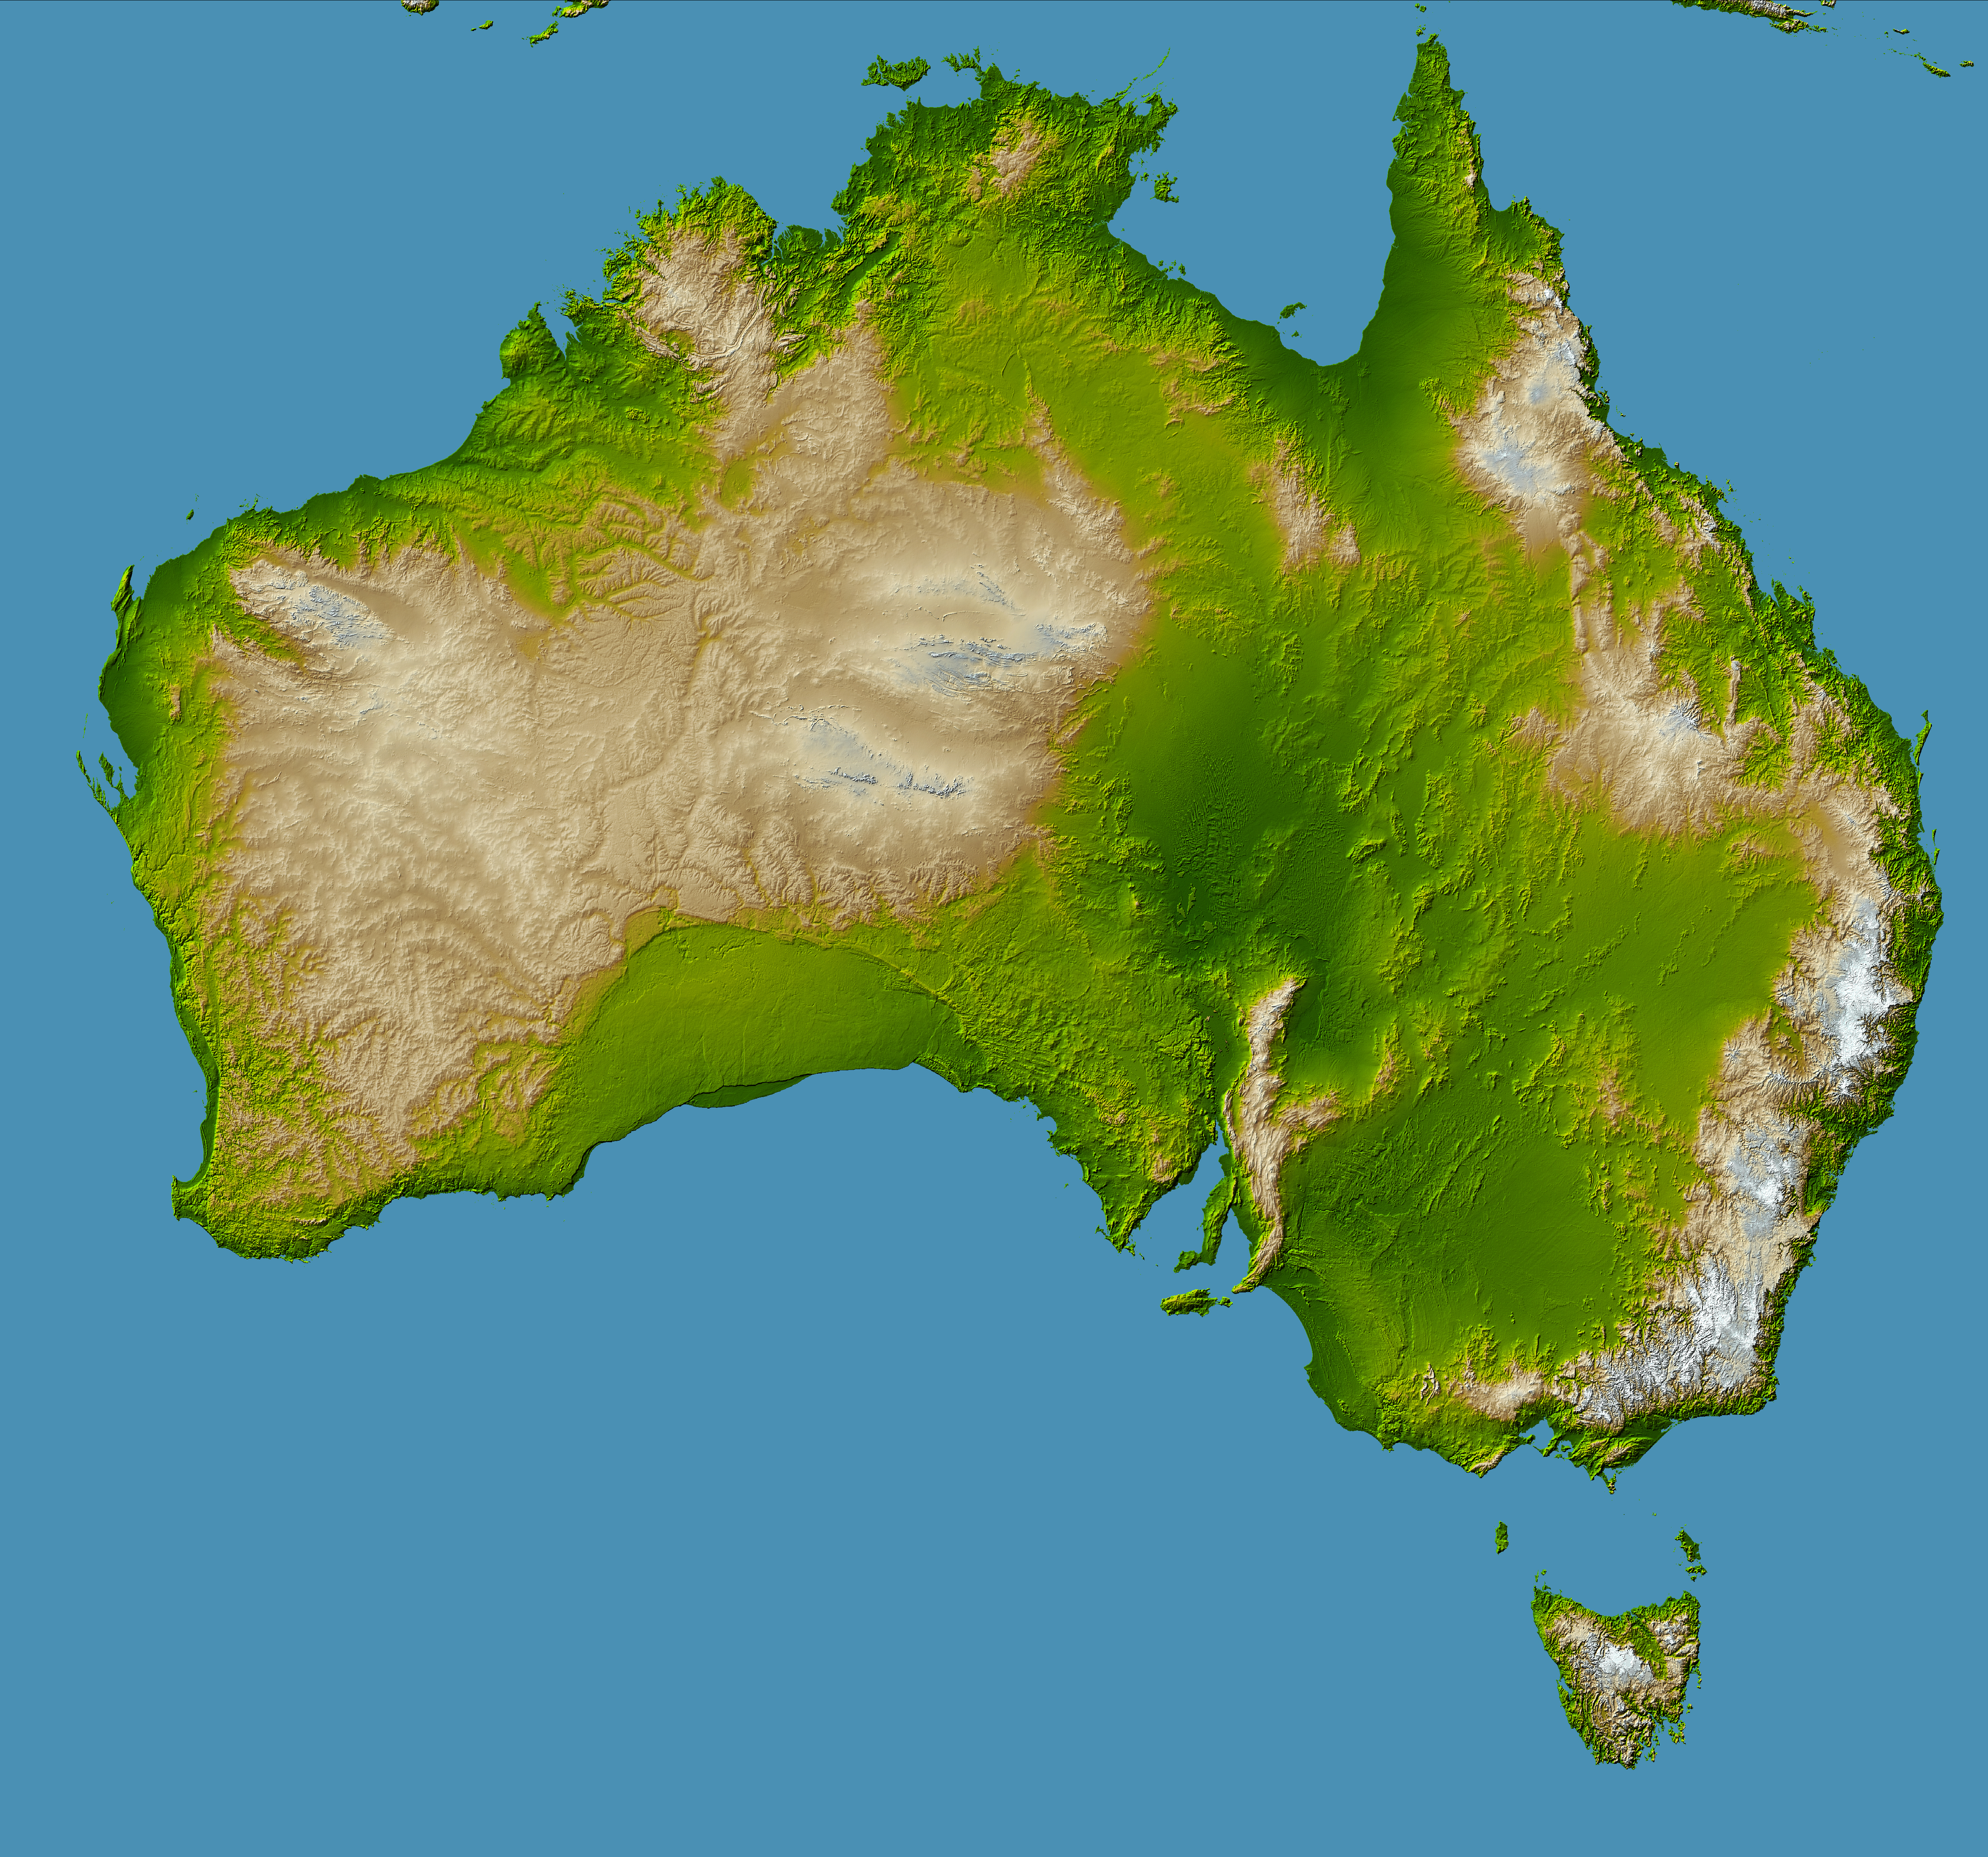

Australia, Shaded Relief and Colored Height

Australia is the world’s smallest, flattest, and (after Antarctica) driest continent, but at 7.7 million square kilometers (3.0 million square miles) it is also the sixth largest country. Its low average elevation (300 meters, or less than 1000 feet) is caused by its position near the center of a tectonic plate, where there are no volcanic or other geologic forces of the type that raise the topography of other continents. In fact Australia is the only continent without any current volcanic activity at all – the last eruption took place 1400 years ago at Mt. Gambier.

The Australian continent is also one of the oldest land masses, with some of its erosion-exposed bedrock age dated at more than 3 billion years. More than one-fifth of the land area is desert, with more than two-thirds being classified as arid or semi-arid and unsuitable for settlement. The coldest regions are in the highlands and tablelands of Tasmania and the Australian Alps at the southeastern corner of the continent, location of Australia’s highest point, Mt. Kosciusko (2228 meters, or 7310 feet.)

Prominent features of Australia include the Lake Eyre basin, the darker green region visible in the center-right. At 16 meters (52 feet) below sea level this depression is one of the largest inland drainage systems in the world, covering more than 1.3 million square kilometers (500,000 square miles). The mountain range near the east coast is called the Great Dividing Range, forming a watershed between east and west flowing rivers. Erosion has created deep valleys, gorges and waterfalls in this range where rivers tumble over escarpments on their way to the sea.

The crescent shaped uniform green region in the south, just left of center, is the Nullarbor Plain, a low-lying limestone plateau which is so flat that the Trans-Australian Railway runs through it in a straight line for more than 483 kilometers (300 miles).

Two visualization methods were combined to produce this image: shading and color coding of topographic height. The shade image was derived by computing topographic slope in the northwest-southeast direction, so that northwest slopes appear bright and southeast slopes appear dark. Color coding is directly related to topographic height, with green at the lower elevations, rising through yellow and tan, to white at the highest elevations.

Elevation data used in this image were acquired by the Shuttle Radar Topography Mission aboard the Space Shuttle Endeavour, launched on Feb. 11, 2000. SRTM used the same radar instrument that comprised the Spaceborne Imaging Radar-C/X-Band Synthetic Aperture Radar (SIR-C/X-SAR) that flew twice on the Space Shuttle Endeavour in 1994. SRTM was designed to collect 3-D measurements of the Earth’s surface. To collect the 3-D data, engineers added a 60-meter (approximately 200-foot) mast, installed additional C-band and X-band antennas, and improved tracking and navigation devices. The mission is a cooperative project between NASA, the National Geospatial-Intelligence Agency (NGA) of the U.S. Department of Defense and the German and Italian space agencies. It is managed by NASA’s Jet Propulsion Laboratory, Pasadena, Calif., for NASA’s Earth Science Enterprise, Washington, D.C.

Location: 45 to 10 degrees South latitude, 112 to 155 degrees East longitude
Orientation: North toward the top, Mercator projection
Image Data: shaded and colored SRTM elevation model
Date Acquired: February 2000

Credit: NASA/JPL/NGA